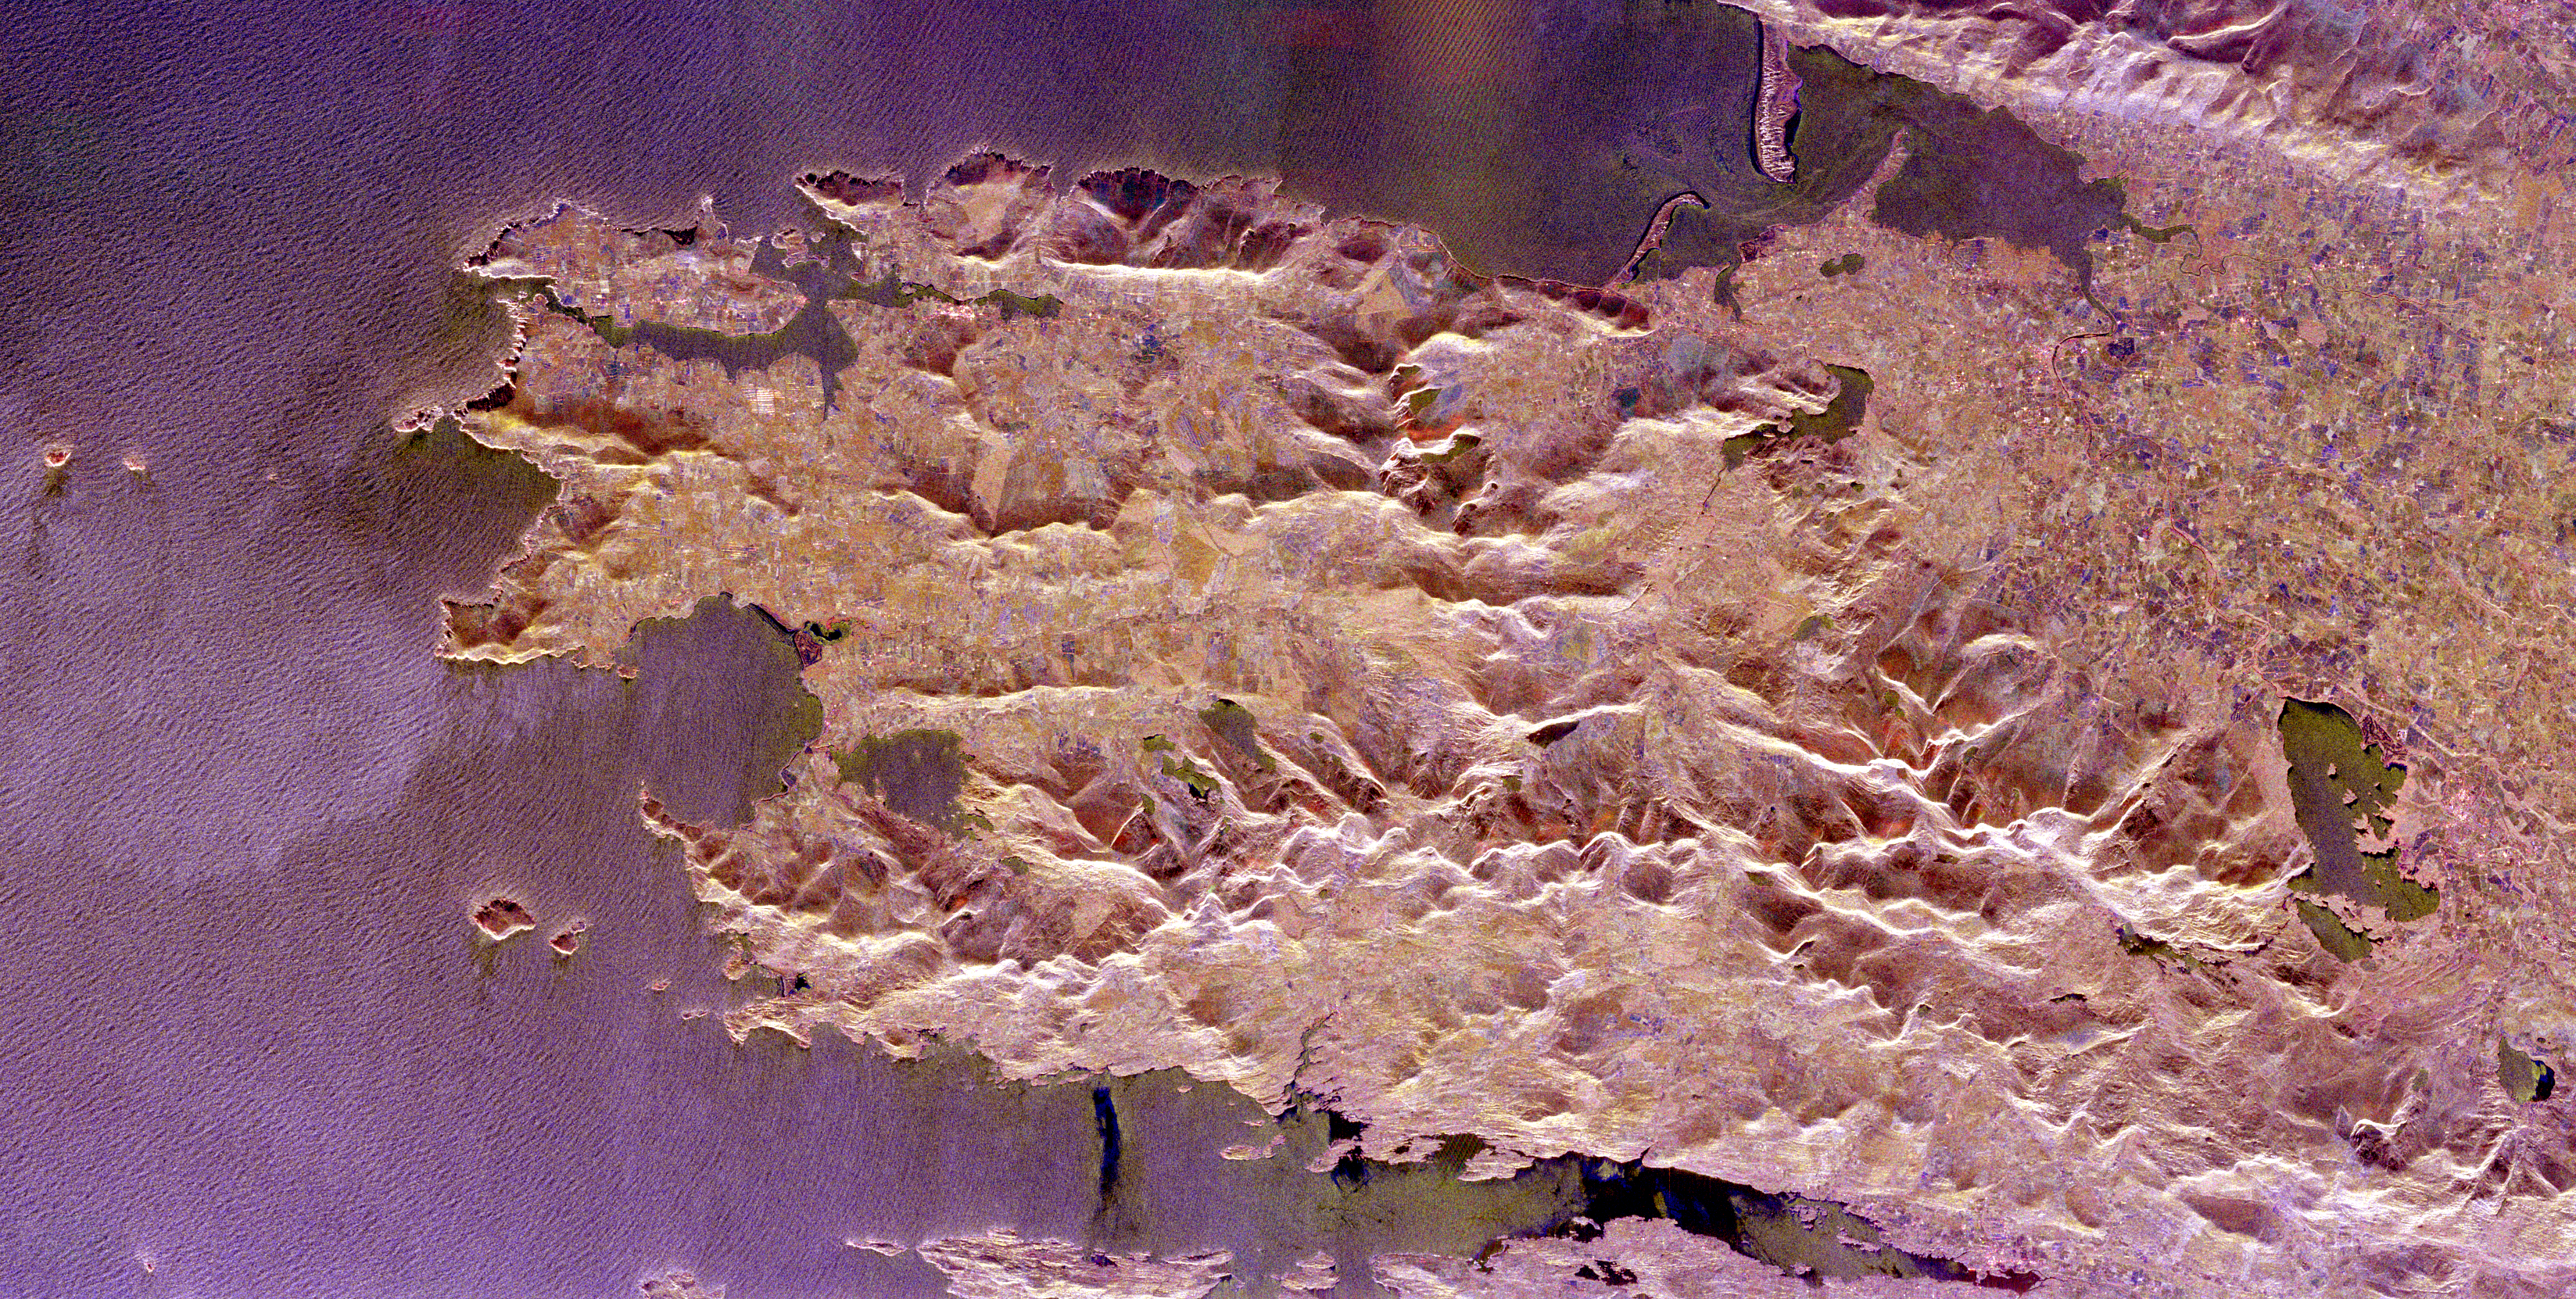

Space Radar Image of County Kerry, Ireland

The Iveragh Peninsula, one of the four peninsulas in southwestern Ireland, is shown in this spaceborne radar image. The lakes of Killarney National Park are the green patches on the left side of the image. The mountains to the right of the lakes include the highest peaks (1,036 meters or 3,400 feet) in Ireland. The patchwork patterns between the mountains are areas of farming and grazing. The delicate patterns in the water are caused by refraction of ocean waves around the peninsula edges and islands, including Skellig Rocks at the right edge of the image. The Skelligs are home to a 15th century monastery and flocks of puffins. The region is part of County Kerry and includes a road called the “Ring of Kerry” that is one of the most famous tourist routes in Ireland.

This image was acquired by the Spaceborne Imaging Radar-C/X-band Synthetic Aperture Radar (SIR-C/X-SAR) onboard the Space Shuttle Endeavour on April 12, 1994. The image is 82 kilometers by 42 kilometers (51 miles by 26 miles) and is centered at 52.0 degrees north latitude, 9.9 degrees west longitude. North is toward the lower left. The colors are assigned to different radar frequencies and polarizations of the radar as follows: red is L-band, horizontally transmitted and received; green is L-band, vertically transmitted and received; and blue is C-band, vertically transmitted and received. SIR-C/X-SAR, a joint mission of the German, Italian and United States space agencies, is part of NASA’s Mission to Planet Earth program.

Credit: NASA/JPL